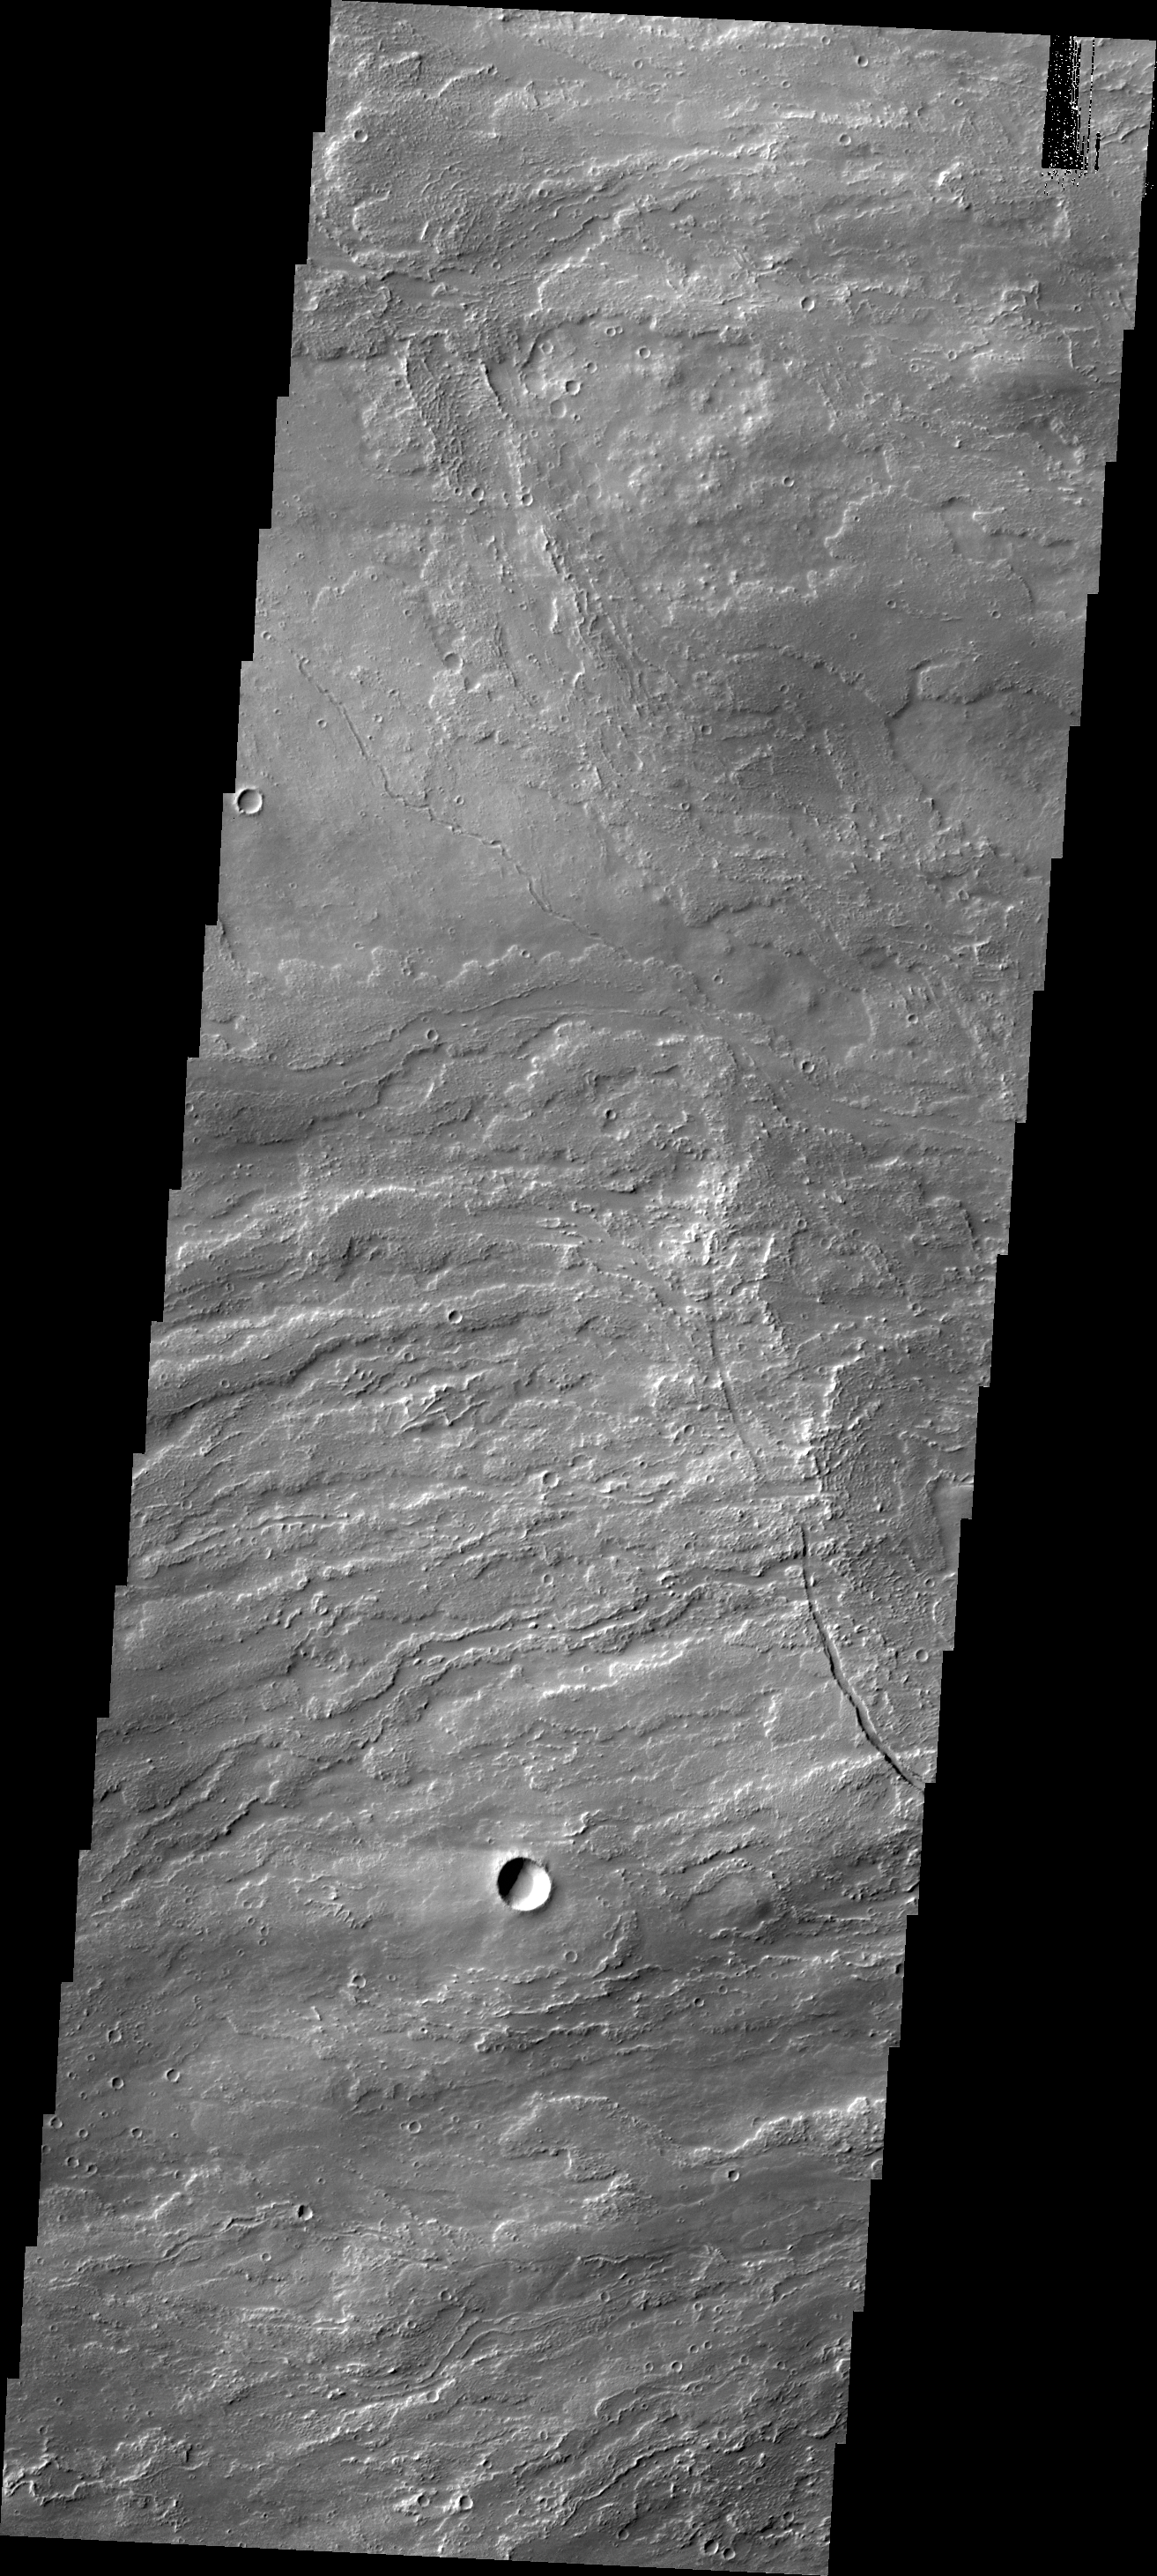

Arsia Mons Flows

Today’s VIS image shows volcanic flows from Arsia Mons.

Credit: NASA/JPL/ASU